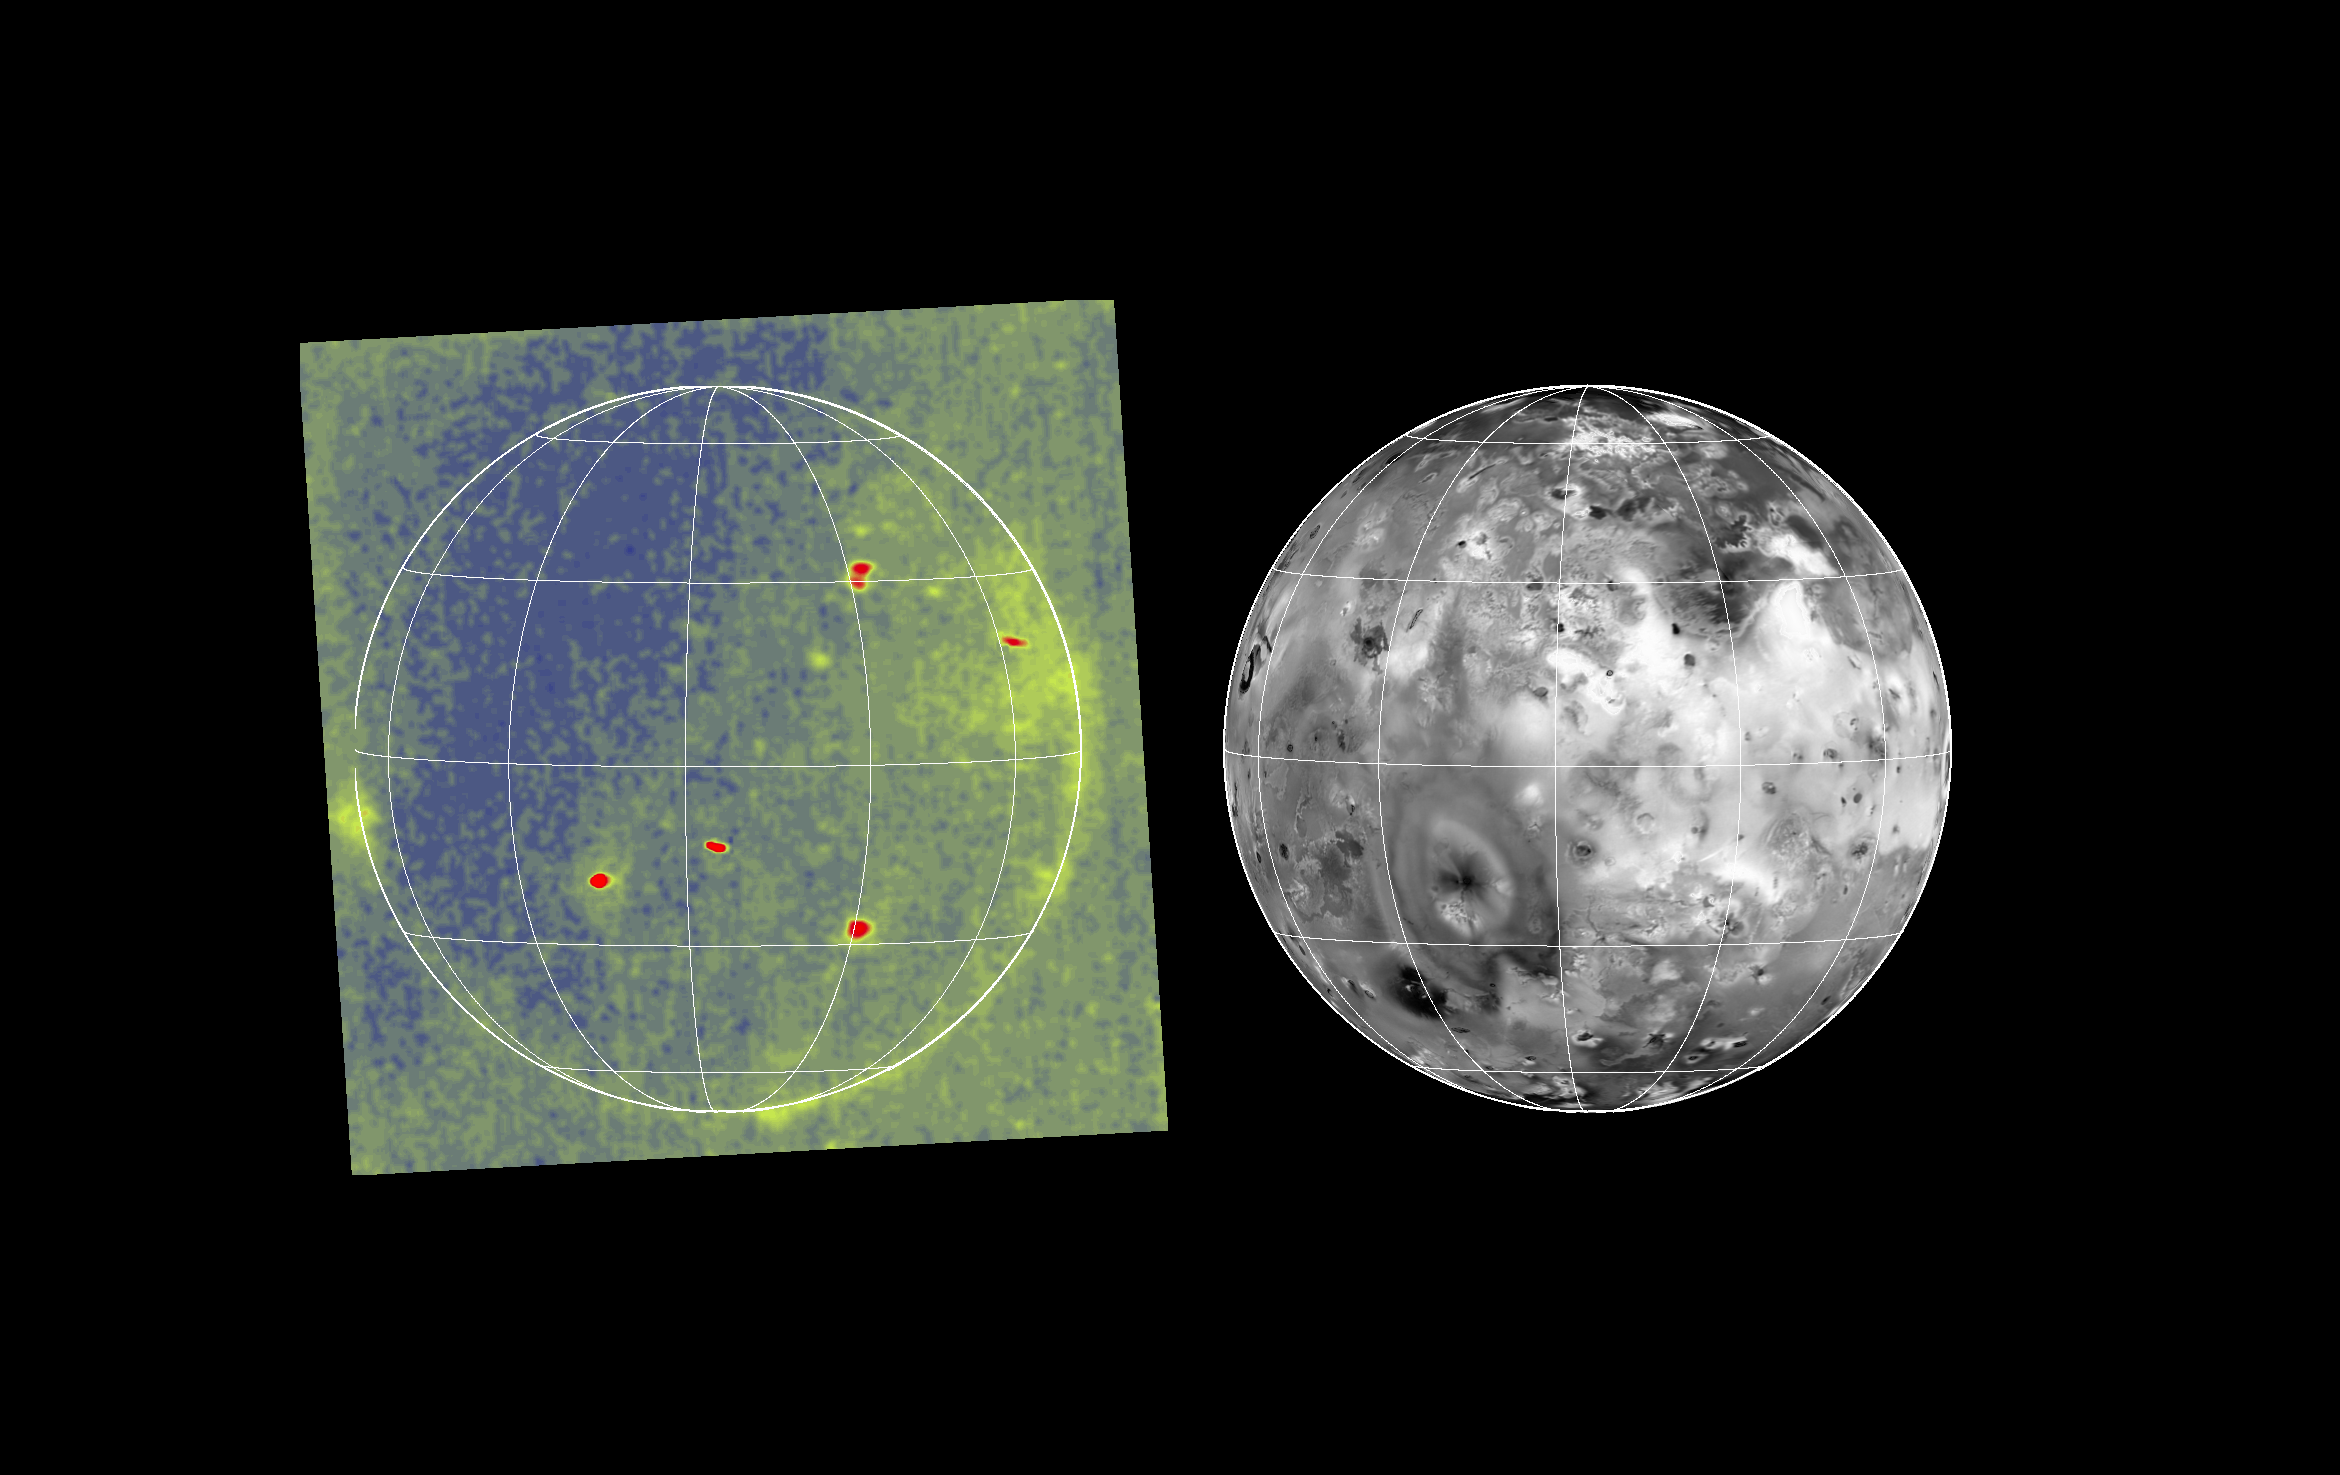

Io Glowing in the Dark

Volcanic hot spots and auroral emissions glow on the darkside of Jupiter’s moon Io in the image at left. The image was taken by the camera onboard NASA’s Galileo spacecraft on 29 June, 1996 UT while Io was in Jupiter’s shadow. It is the best and highest-resolution image ever acquired of hot spots or auroral features on Io. The mosaic at right of 1979 Voyager images is shown with an identical scale and projection to identify the locations of the hot spots seen in the Galileo image. The grid marks are at 30 degree intervals of latitude and longitude. North is to the top.

In the nighttime Galileo image, small red ovals and perhaps some small green areas are from volcanic hot spots with temperatures of more than about 700 kelvin (about 1000 degrees Fahrenheit). Greenish areas seen near the limb, or edge of the moon, are probably the result of auroral or airglow emissions of neutral oxygen or sulfur atoms in volcanic plumes and in Io’s patchy atmosphere. The image was taken from a range of 1,035,000 kilometers (about 643,000 miles).

The Jet Propulsion Laboratory, Pasadena, CA manages the mission for NASA’s Office of Space Science, Washington, DC.

Credit: NASA/JPL/Ames Research Center